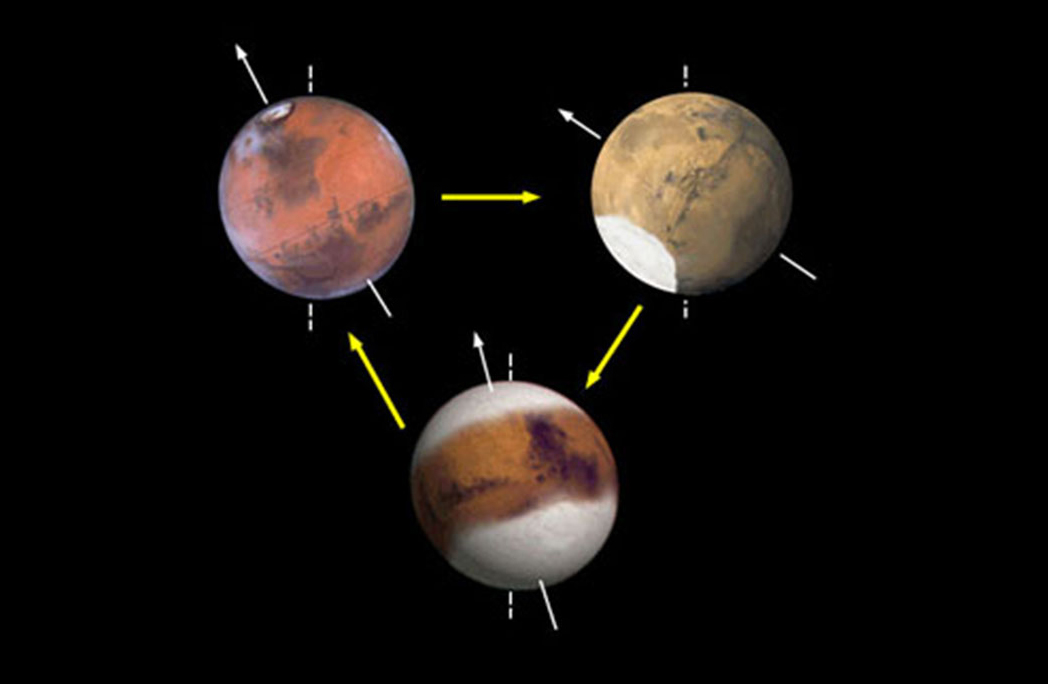

Changes in Tilt of Mars’ Axis

Modern-day Mars experiences cyclical changes in climate and, consequently, ice distribution. Unlike Earth, the obliquity (or tilt) of Mars changes substantially on timescales of hundreds of thousands to millions of years. At present day obliquity of about 25-degree tilt on Mars’ rotational axis, ice is present in relatively modest quantities at the north and south poles (top left). This schematic shows that ice builds up near the equator at high obliquities (top right) and the poles grow larger at very low obliquities (bottom) (References: Laskar et al., 2002; Head ., 2003).

Credit: NASA/JPL-Caltech